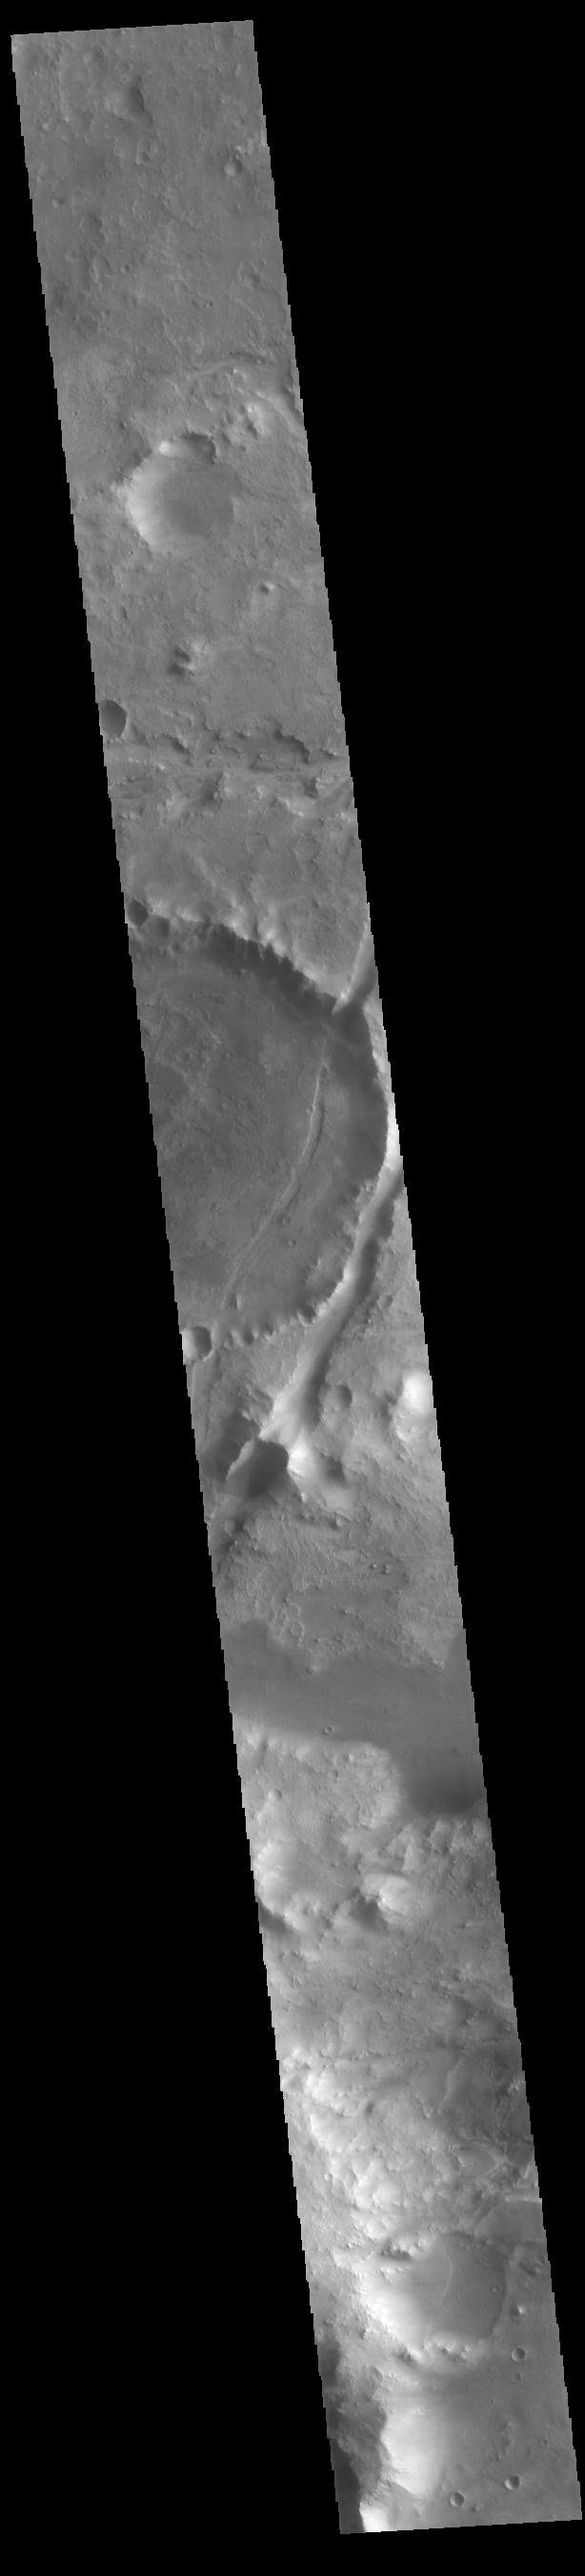

Nili Fossae

The linear depressions in today’s VIS image are part of Nili Fossae. Nili Fossae is a collection of curved faults and down-dropped blocks of crust between the faults called graben. Graben are formed by extension of the crust and faulting. When large amounts of pressure or tension are applied to rocks on timescales that are fast enough that the rock cannot respond by deforming, the rock breaks along faults. In the case of a graben, two parallel faults are formed by extension of the crust and the rock in between the faults drops downward into the space created by the extension. The Nili Fossae graben lie northeast of the large volcano Syrtis Major and northwest of the ancient impact basin Isidis Planitia. The troughs, which can be almost 500 meters (1,600 feet) deep , make concentric curves that follow the outline of Isidis Planitia. The graben likely formed as the crust sagged under the weight of lava flows filling the Isidis Planitia impact basin.

Credit: NASA/JPL-Caltech/ASU